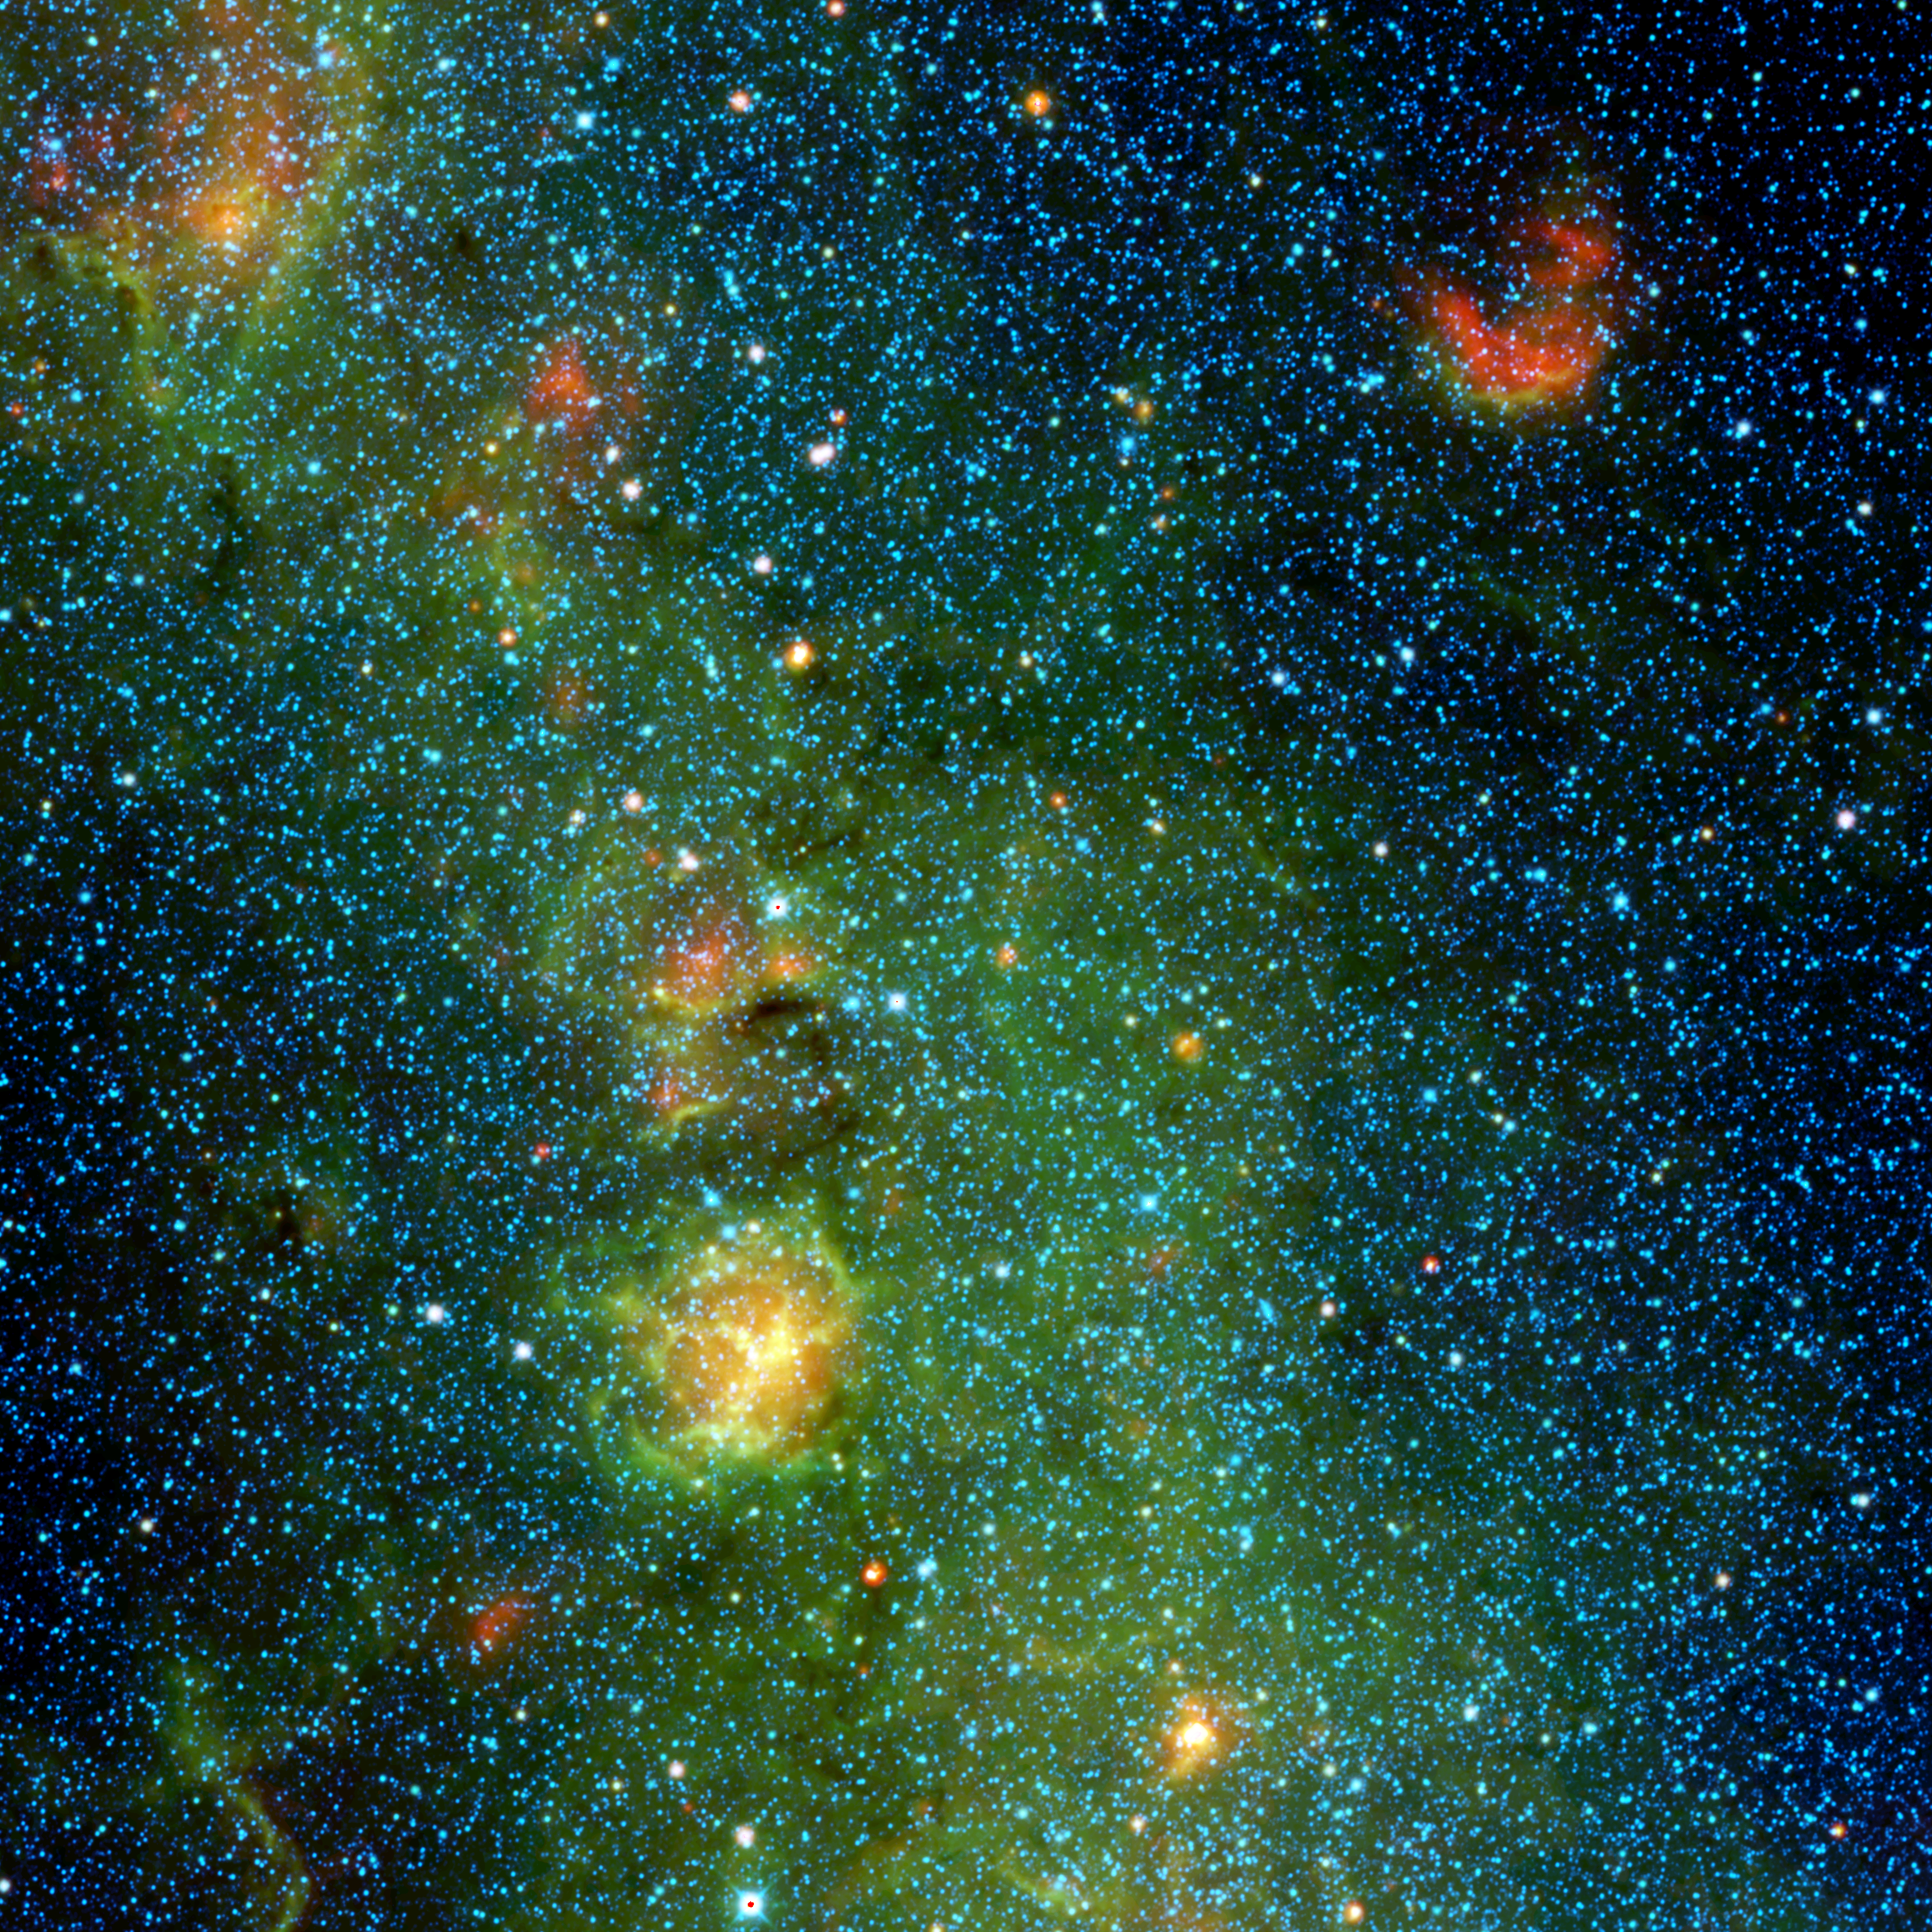

Storm of Stars in the Trifid Nebula

A storm of stars is brewing in the Trifid nebula, as seen in this view from NASA’s Wide-field Infrared Survey Explorer, or WISE. The stellar nursery, where baby stars are bursting into being, is the yellow-and-orange object dominating the picture. Yellow bars in the nebula appear to cut a cavity into three sections, hence the name Trifid nebula.

Colors in this image represent different wavelengths of infrared light detected by WISE. The main green cloud is made up of hydrogen gas. Within this cloud is the Trifid nebula, where radiation and winds from massive stars have blown a cavity into the surrounding dust and gas, and presumably triggered the birth of new generations of stars. Dust glows in infrared light, so the three lines that make up the Trifid, while appearing dark in visible-light views, are bright when seen by WISE.

The blue stars scattered around the picture are older, and they lie between Earth and the Trifid nebula. The baby stars in the Trifid will eventually look similar to those foreground stars. The red cloud at upper right is gas heated by a group of very young stars.

The Trifid nebula is located 5,400 light-years away in the constellation Sagittarius.

Blue represents light emitted at 3.4-micron wavelengths, and cyan (blue-green) represents 4.6 microns, both of which come mainly from hot stars. Relatively cooler objects, such as the dust of the nebula, appear green and red. Green represents 12-micron light and red, 22-micron light.

NASA’s Jet Propulsion Laboratory, Pasadena, Calif., manages and operates the recently activated NEOWISE asteroid-hunting mission for NASA’s Science Mission Directorate. The results presented here are from the WISE all-sky survey mission, which operated before NEOWISE, using the same spacecraft, in 2010 and 2011. WISE was selected competitively under NASA’s Explorers Program managed by the agency’s Goddard Space Flight Center in Greenbelt, Md. The science instrument was built by the Space Dynamics Laboratory in Logan, Utah. The spacecraft was built by Ball Aerospace & Technologies Corp. in Boulder, Colo. Science operations and data processing take place at the Infrared Processing and Analysis Center at the California Institute of Technology, Pasadena. Caltech manages JPL for NASA.

Credit: NASA/JPL-Caltech/UCLA